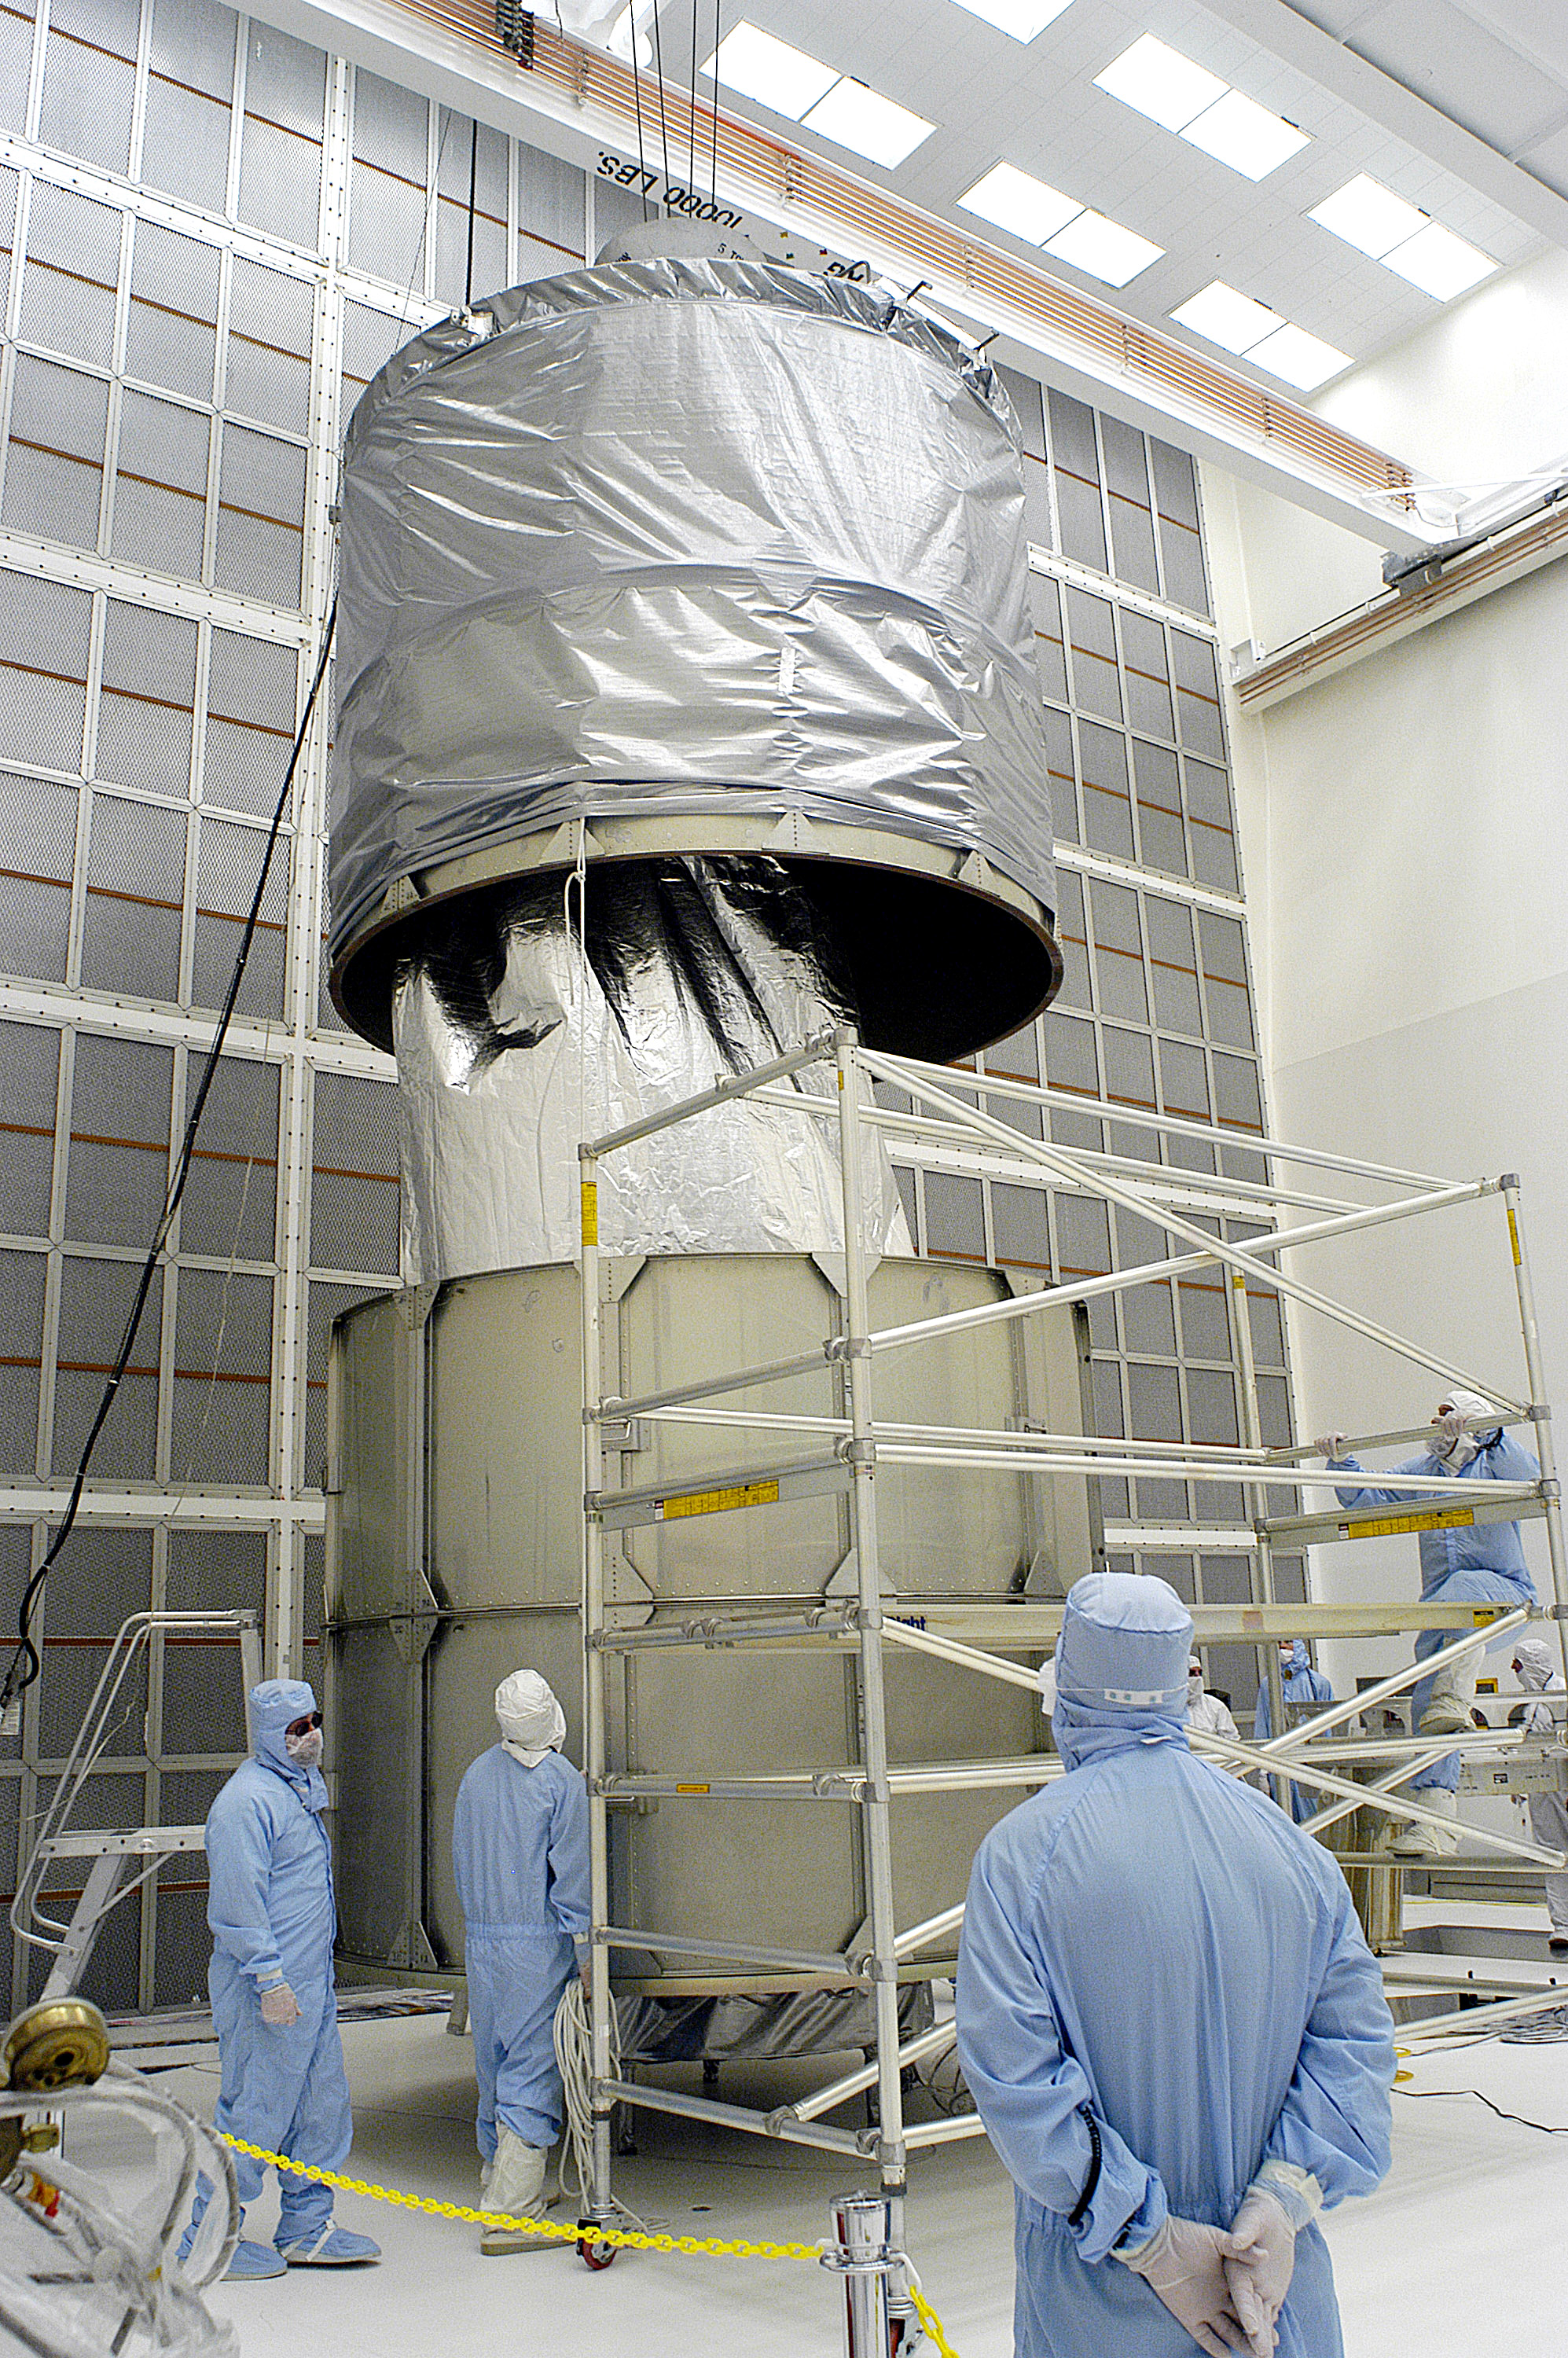

First Launch Attempt

The Spitzer Space Telescope was enclosed in a protective canister, transferred to the top of a Delta II rocket, but not launched due to engineering concerns that delayed the launch. The rocket initially meant to launch Spitzer was then used for a Mars mission, which had a more restricted launch window, and the Spitzer launch was delayed until August 25, 2003.

Credit: NASA/KSC